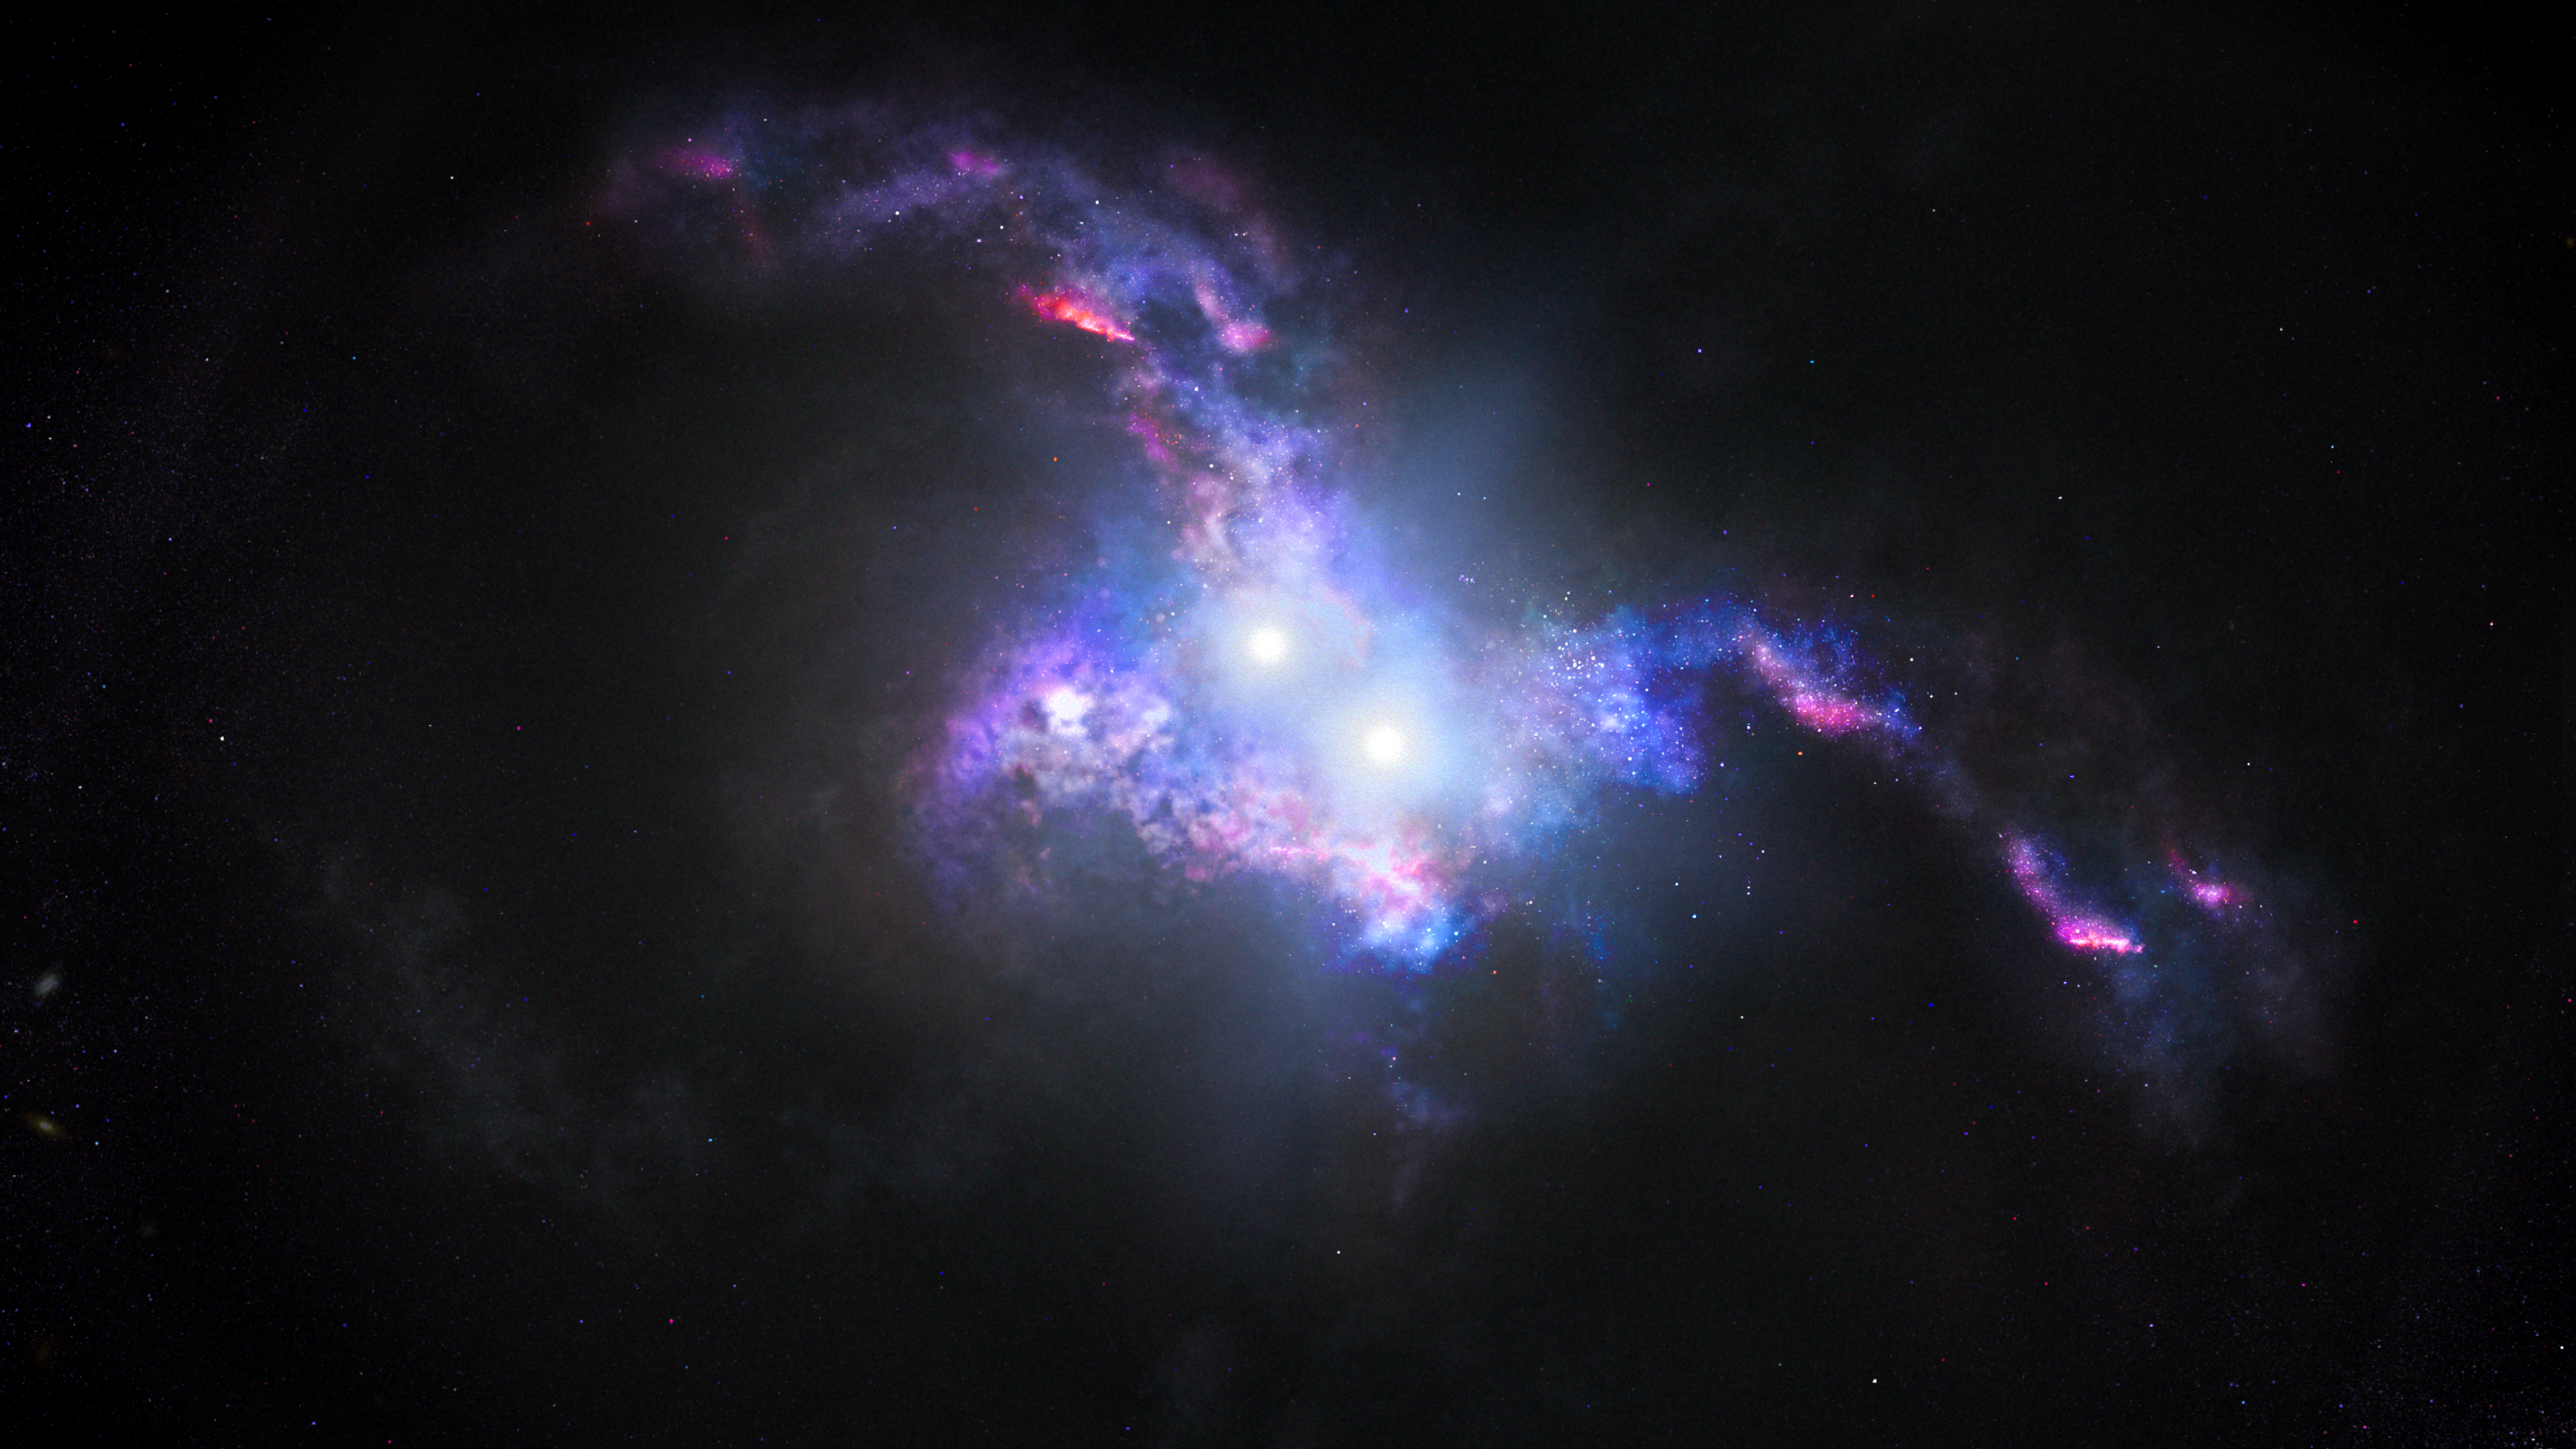

Double Quasars Illustration

Illustration Shows Quasars Coming Together in Merging Galaxies

This artist's conception shows the brilliant light of two quasars residing in the cores of two galaxies that are in the chaotic process of merging. The gravitational tug-of-war between the two galaxies stretches them, forming long tidal tails and igniting a firestorm of starbirth.

Quasars are brilliant beacons of intense light from the centers of distant galaxies. They are powered by supermassive black holes voraciously feeding on infalling matter. This feeding frenzy unleashes a torrent of radiation that can outshine the collective light of billions of stars in the host galaxy.

In a few tens of millions of years, the black holes and their galaxies will merge, and so will the quasar pair, forming an even more massive black hole. A similar sequence of events will happen a few billion years from now when our Milky Way galaxy merges with the neighboring Andromeda galaxy.

Credit: NASA, ESA, Joseph Olmsted (STScI)